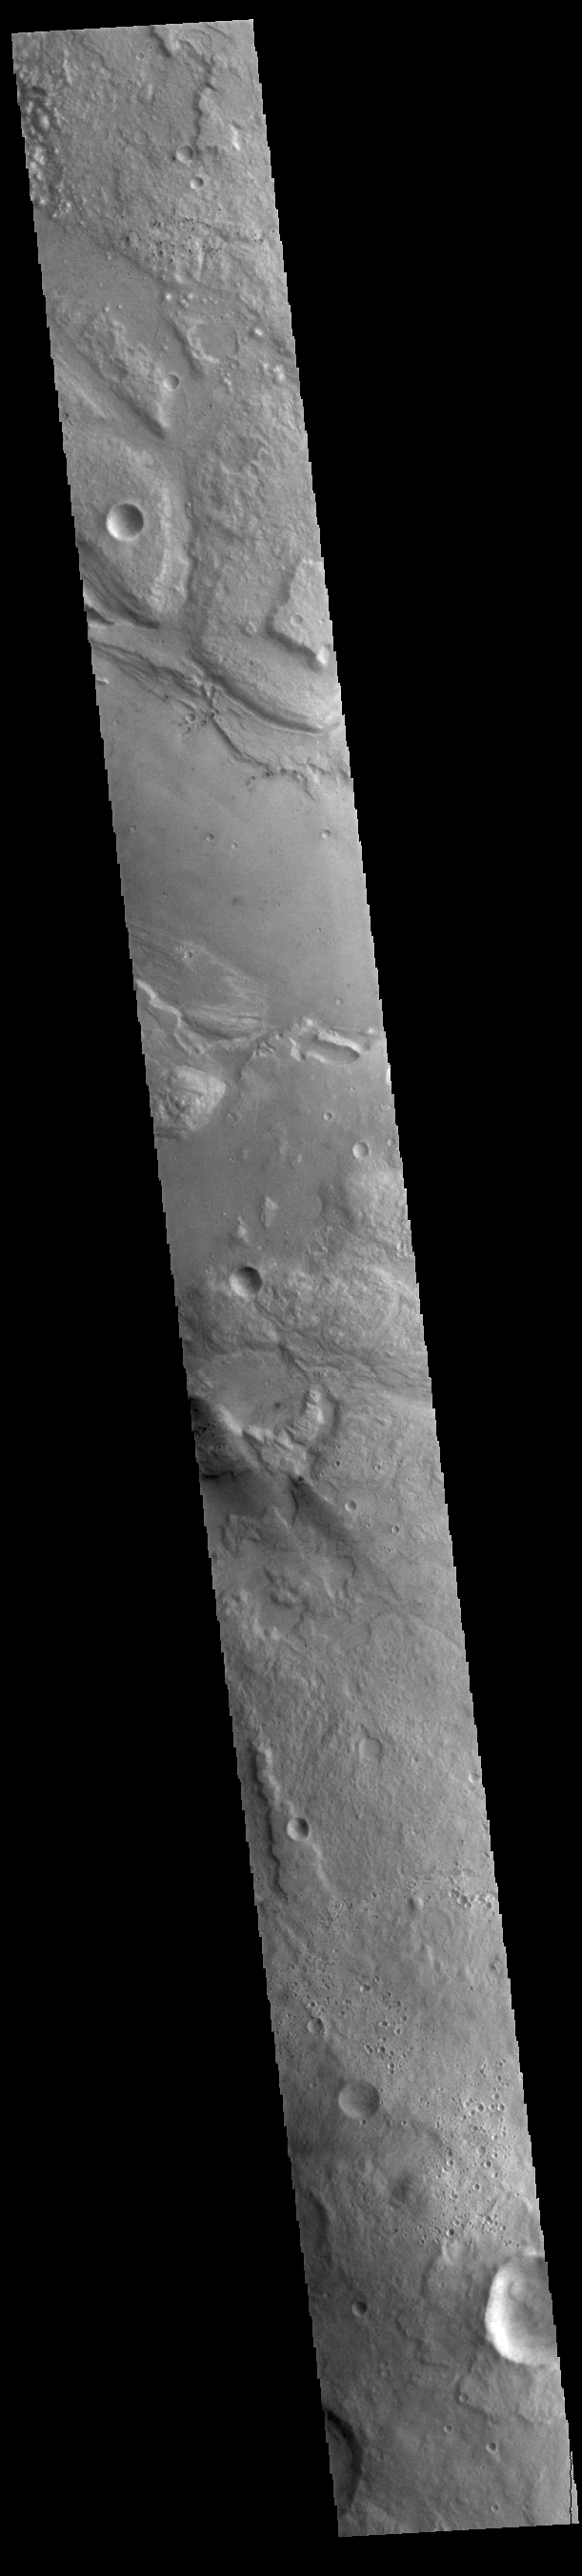

Ares Vallis

Today’s VIS image shows a portion of Ares Vallis. Located in Margaritifer Terra, Ares Vallis is an outflow channel carved by massive floods of escaping groundwater whose source lies far to the south of this image. Ares Vallis is over 1757 km long (1091 miles). This channel, and all others in this region, drain into Chryse Planitia.

Credit: NASA/JPL-Caltech/ASU